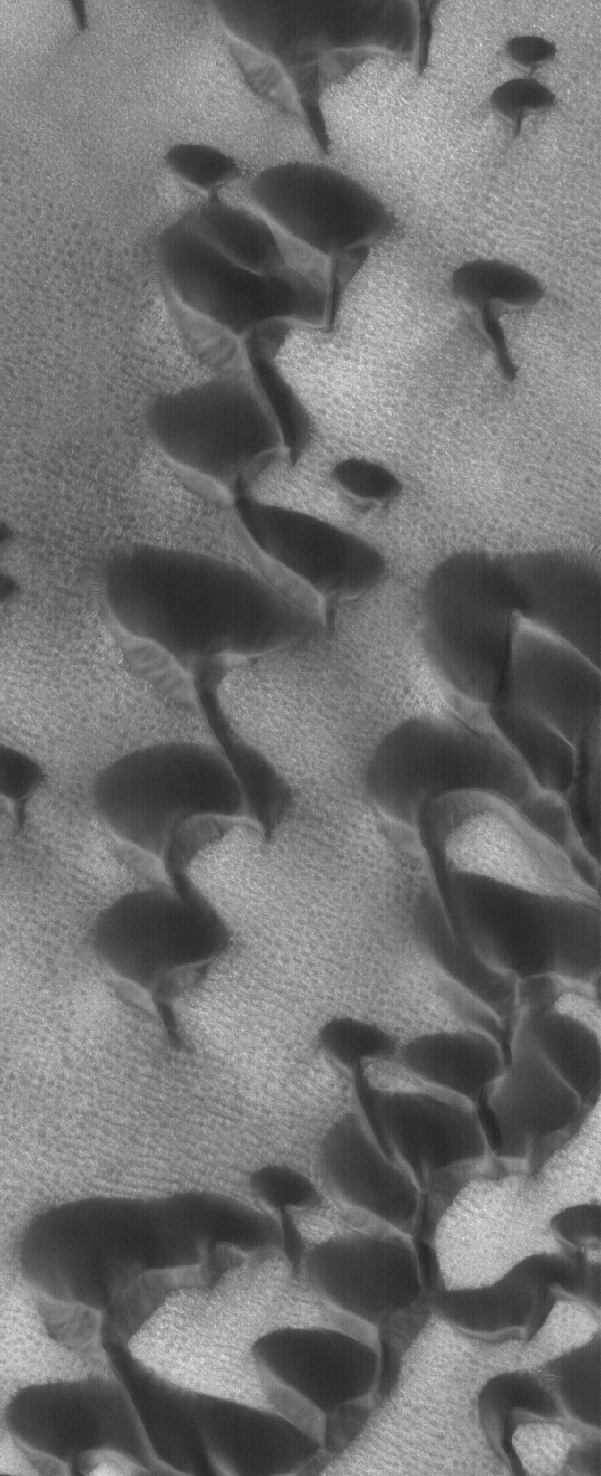

North Polar Dunes

23 January 2006
This Mars Global Surveyor (MGS) Mars Orbiter Camera (MOC) image shows dark sand dunes in the north polar region of Mars. Surrounding much of the north polar ice cap are fields of sand dunes. In this case, the strongest winds responsible for the dunes blew off the polar cap (not seen here), from the north-northwest (upper left).

Location near: 76.5°N, 63.7°W
Image width: ~3 km (~1.9 mi)
Illumination from: lower left
Season: Northern Summer

Credit: NASA/JPL/Malin Space Science Systems